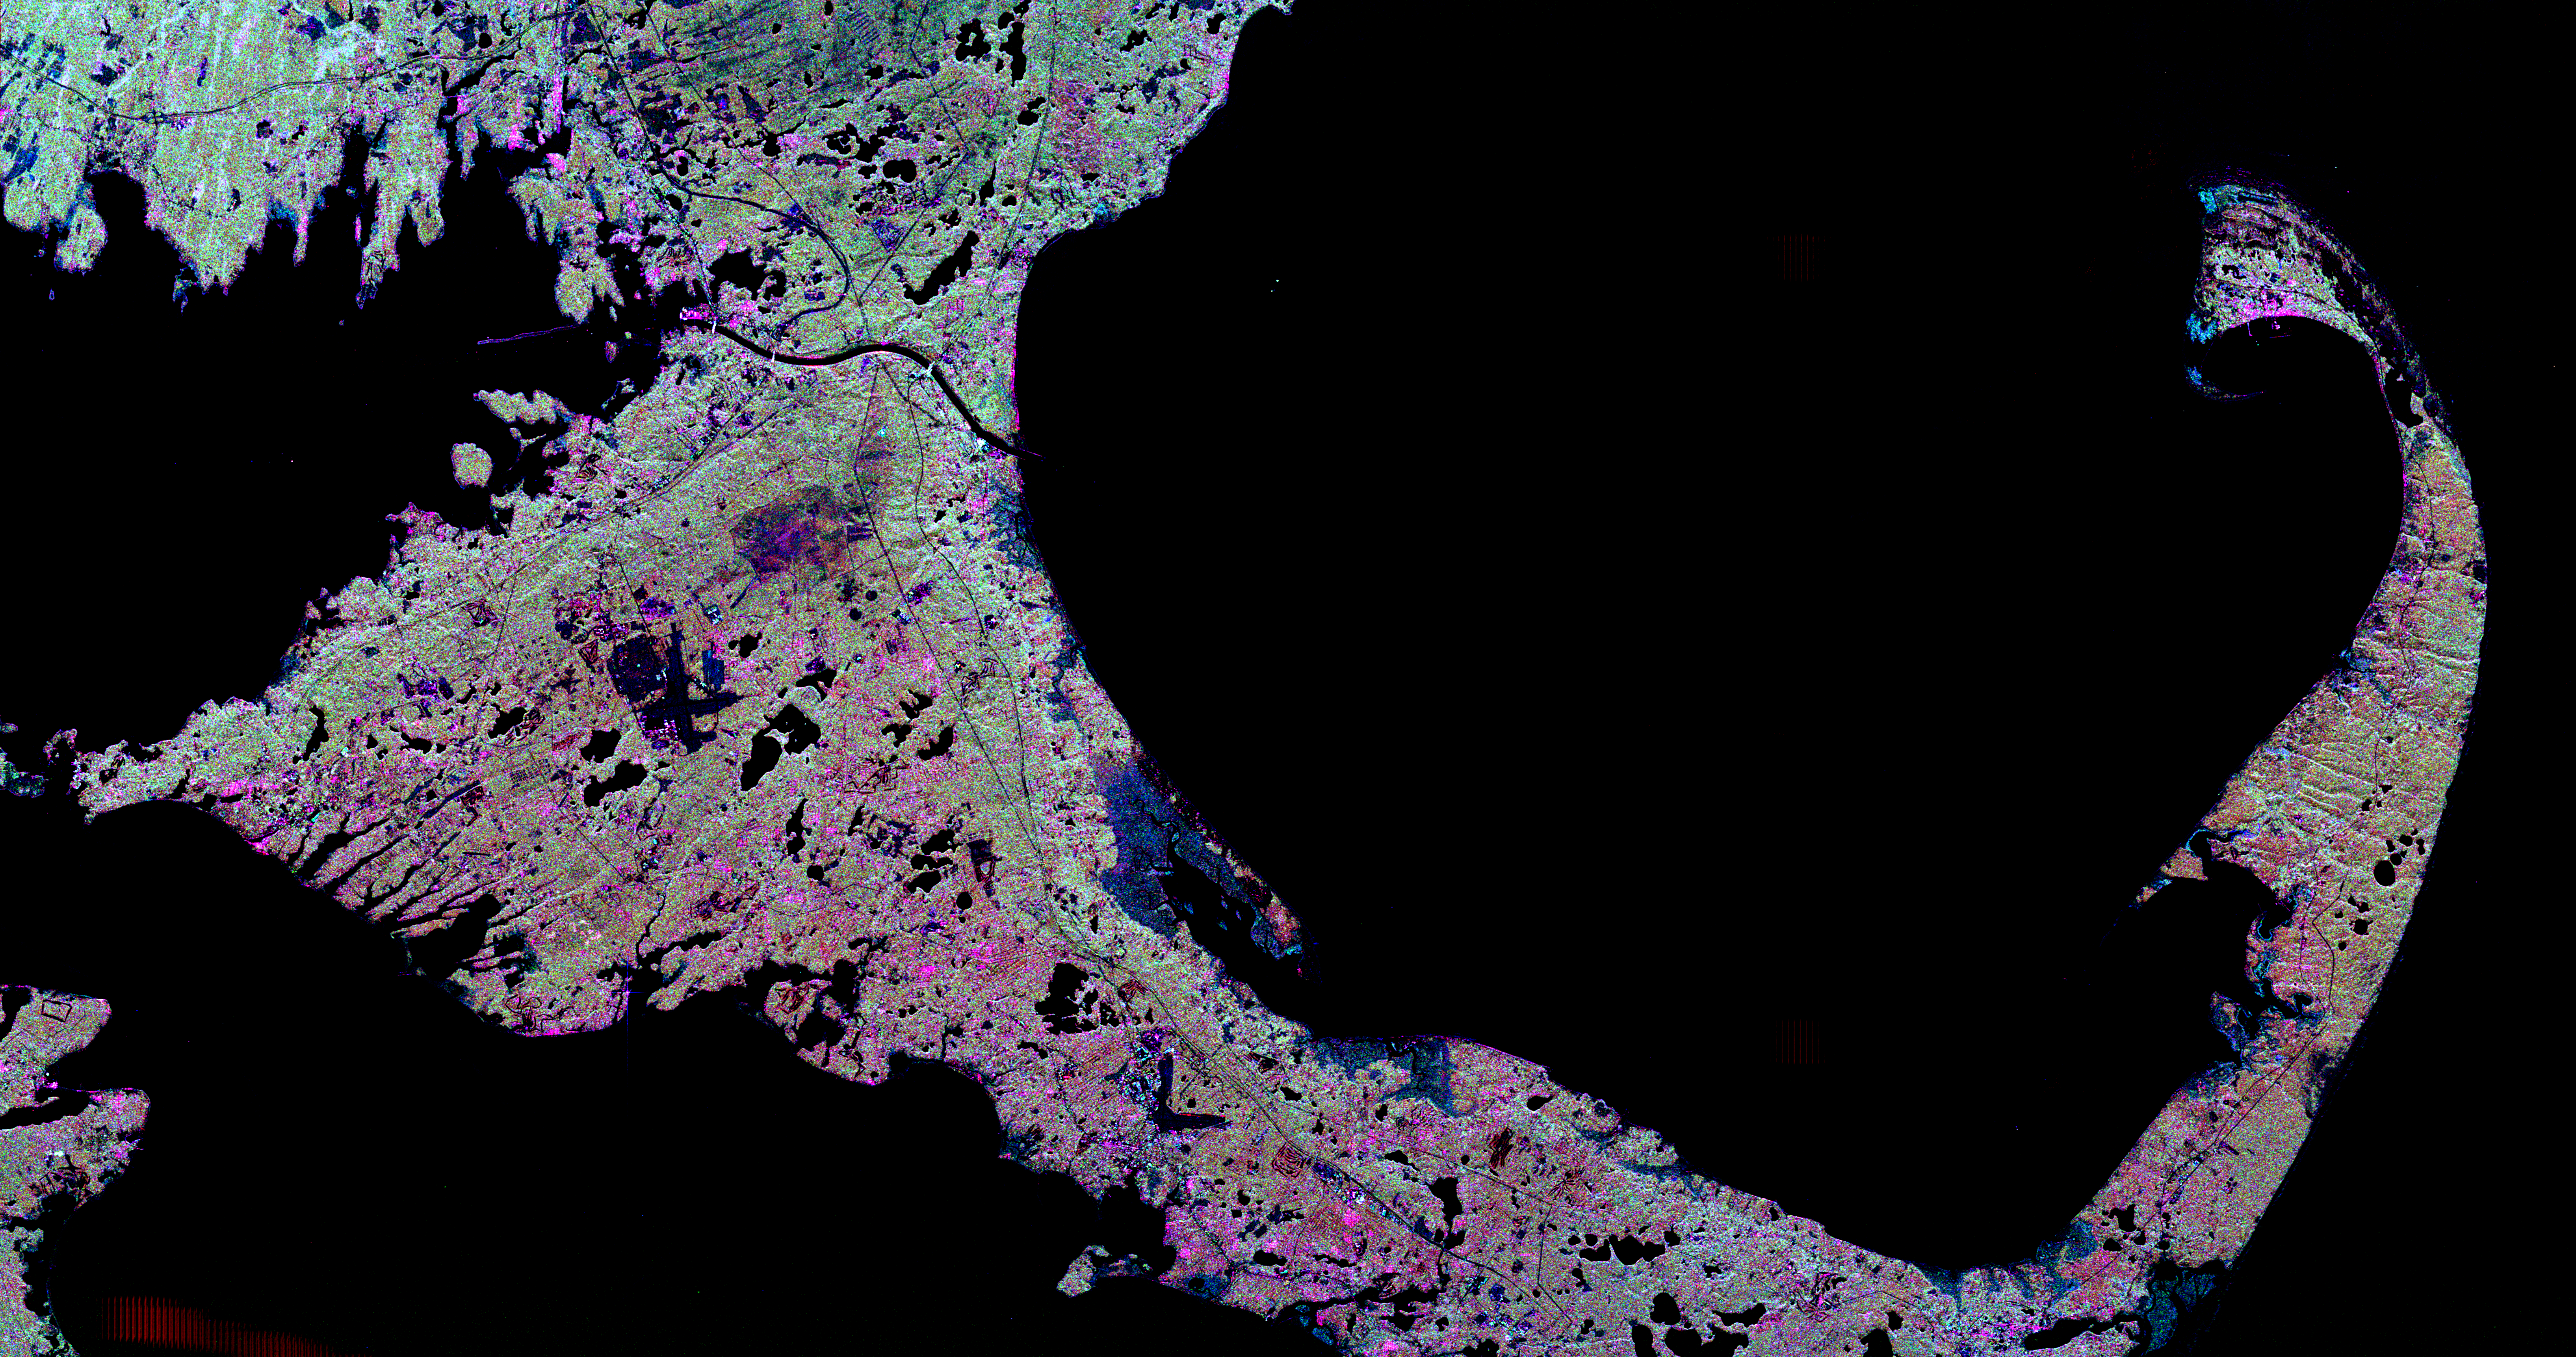

Space Radar Image of Cape Cod, Massachusetts

This spaceborne radar image shows the famous “hook” of Cape Cod, Massachusetts. The Cape, which juts out into the Atlantic Ocean about 100 kilometers (62 miles) southeast of Boston, actually consists of sandy debris left behind by the great continental ice sheets when they last retreated from southern New England about 20,000 years ago. Today’s landscape consists of sandy forests, fields of scrub oak and other bushes and grasses, salt marshes, freshwater ponds, as well as the famous beaches and sand dunes. In this image, thickly forested areas appear green, marshes are dark blue, ponds and sandy areas are black, and developed areas are mostly pink. The dark L-shape in the lower center is the airport runways in Hyannis, the Cape’s largest town. The dark X-shape left of the center is Otis Air Force Base. The Cape Cod Canal, above and left of center, connects Buzzards Bay on the left with Cape Cod Bay on the right. The northern tip of the island of Martha’s Vineyard is seen in the lower left. The tip of the Cape, in the upper right, includes the community of Provincetown, which appears pink, and the protected National Seashore areas of sand dunes that parallel the Atlantic coast east of Provincetown. Scientists are using radar images like this one to study delicate coastal environments and the effects of human activities on the ecosystem and landscape.

This image was acquired by Spaceborne Imaging Radar-C/X-band Synthetic Aperture Radar (SIR-C/X-SAR) onboard the space shuttle Endeavour on April 15, 1994. The image is 81.7 kilometers by 43.1 kilometers (50.7 miles by 26.7 miles) and is centered at 41.8 degrees north latitude, 70.3 degrees west longitude. North is toward the upper right. The colors are assigned to different radar frequencies and polarizations of the radar as follows: red is L-band, horizontally transmitted and received; green is C-band, horizontally transmitted, vertically received; and blue is C-band, horizontally transmitted and received. SIR-C/X-SAR, a joint mission of the German, Italian and United States space agencies, is part of NASA’s Mission to Planet Earth program.

Credit: NASA/JPL